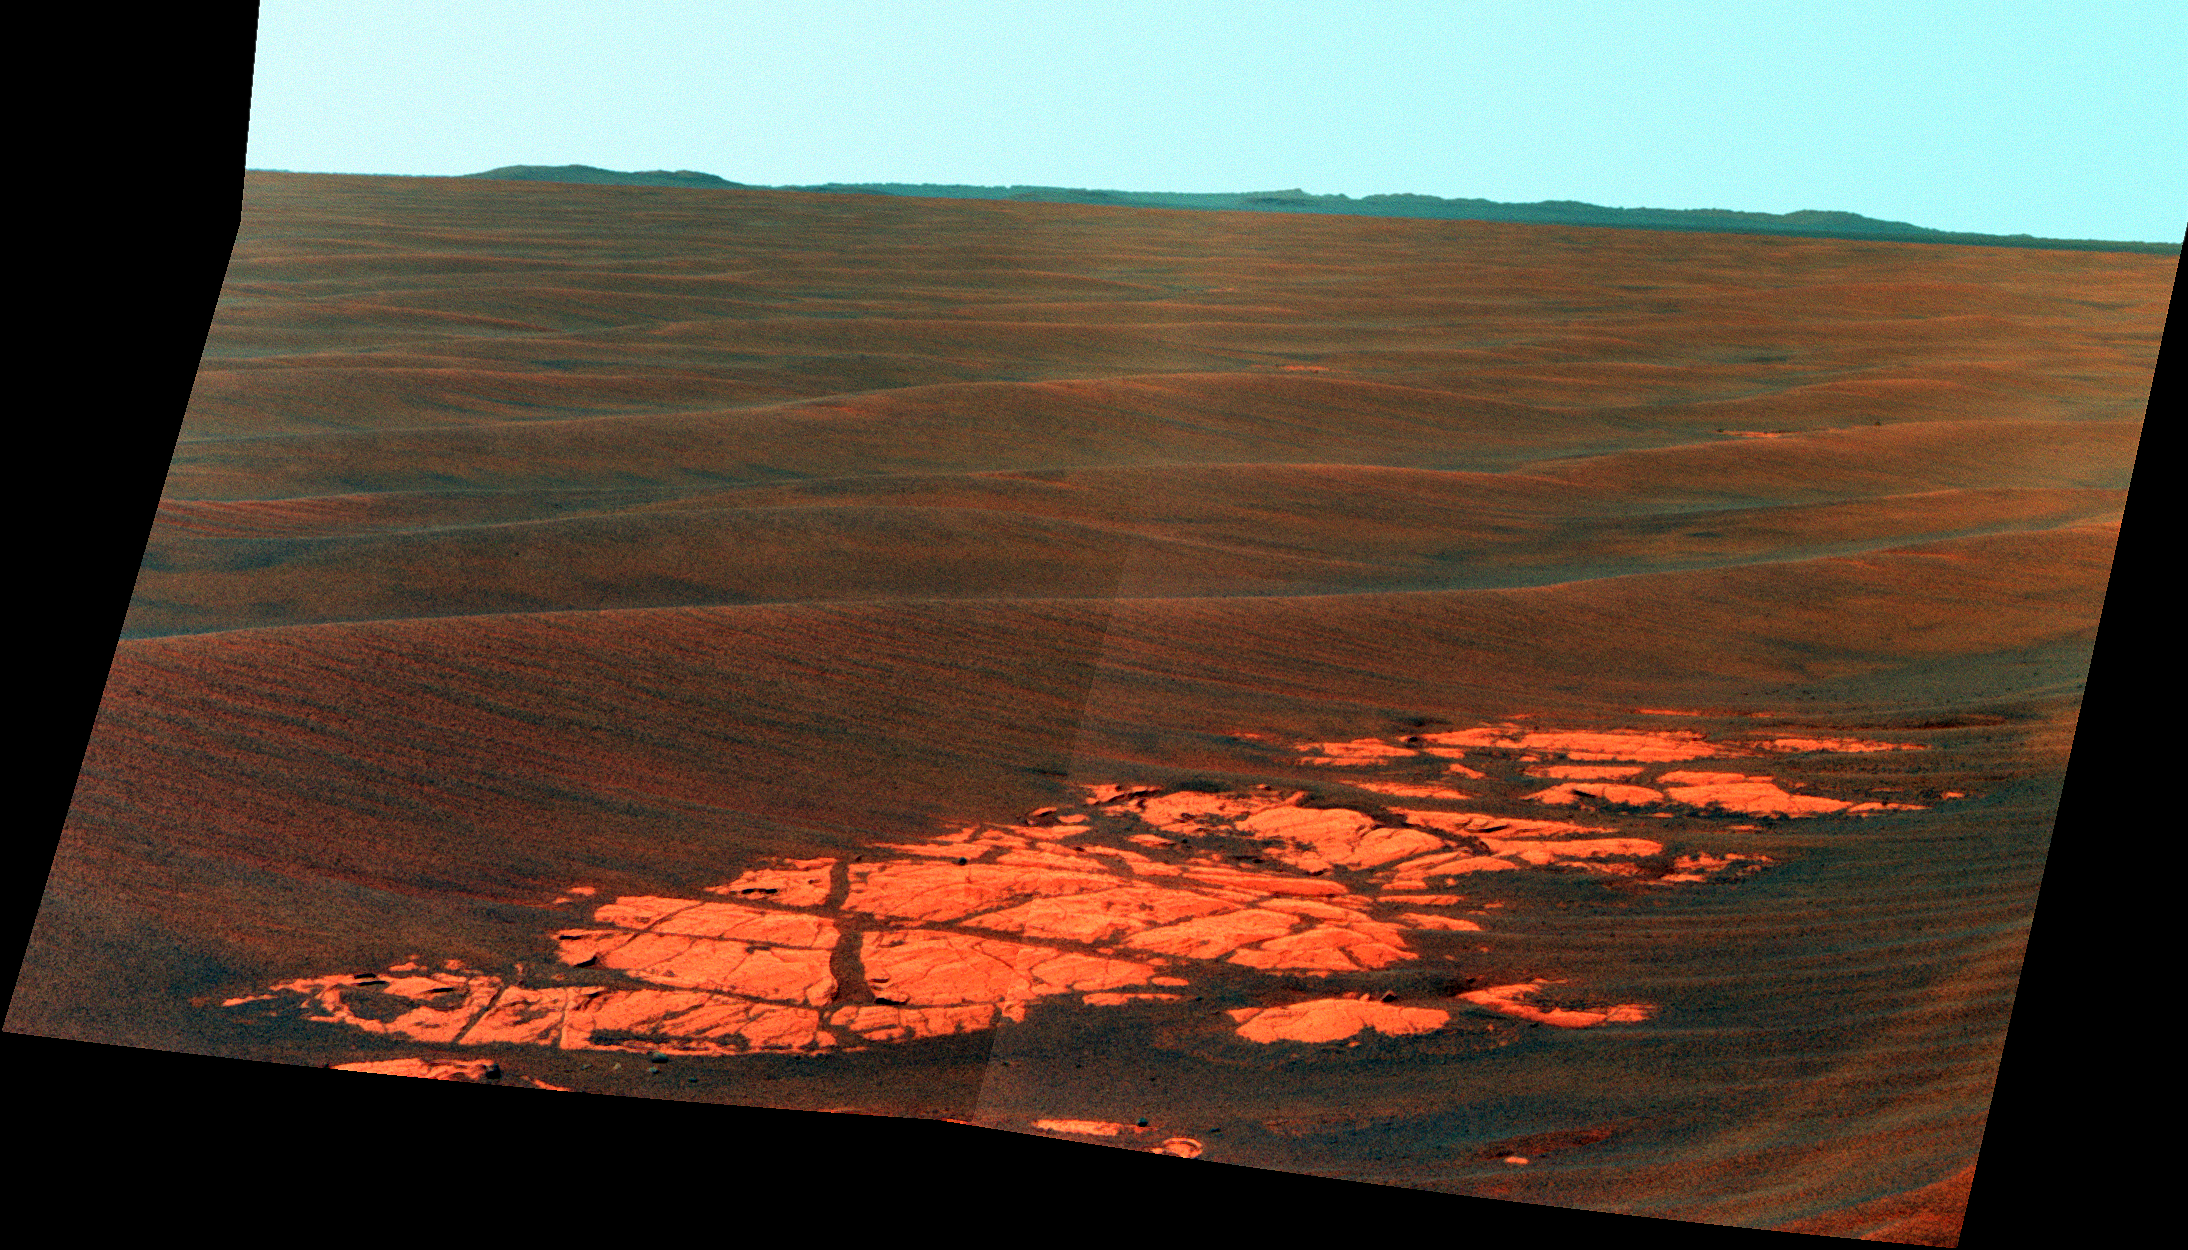

Endeavour on the Horizon (False Color)

Context View

NASA’s Mars Exploration Rover Opportunity used its panoramic camera (Pancam) to capture this view of the rim of Endeavour crater, the rover’s destination in a multi-year traverse along the sandy Martian landscape. The image was taken during the 2,226 Martian day, or sol, of Opportunity’s mission on Mars (April 28, 2010).

Endeavour is 21 kilometers (13 miles) in diameter, about 25 times wider than Victoria crater, the last major crater Opportunity visited. This image shows an outcrop of rocks at the foot of the rover and beyond these rocks rippled dunes, which are about 20 centimeters (8 inches) tall. The west rim of Endeavour, about 13 kilometers (8 miles) away, appears on the left on the horizon. The rim of smaller, more-distant Iazu crater, which is 7 kilometers (4 miles) in diameter and about 35 kilometers (22 miles) away, is on the far right. On the horizon in between is a blanket of material ejected from the impact that created Iazu crater, and darker features that are portions of the west and southwest rim of Endeavour.

Opportunity began a marathon from Victoria to Endeavour in September 2008 after spending two years exploring Victoria. The intended route, about 19 kilometers (12 miles) long, has headed south before turning east in order to bypass potentially hazardous sand ripples to the east, larger than the ripples in this image.

This view is presented in false color, which is used to emphasize differences in surface materials. It combines three exposures taken through filters admitting wavelengths of 750 nanometers, 530 nanometers and 430 nanometers.

Credit: NASA/JPL-Caltech/Cornell University